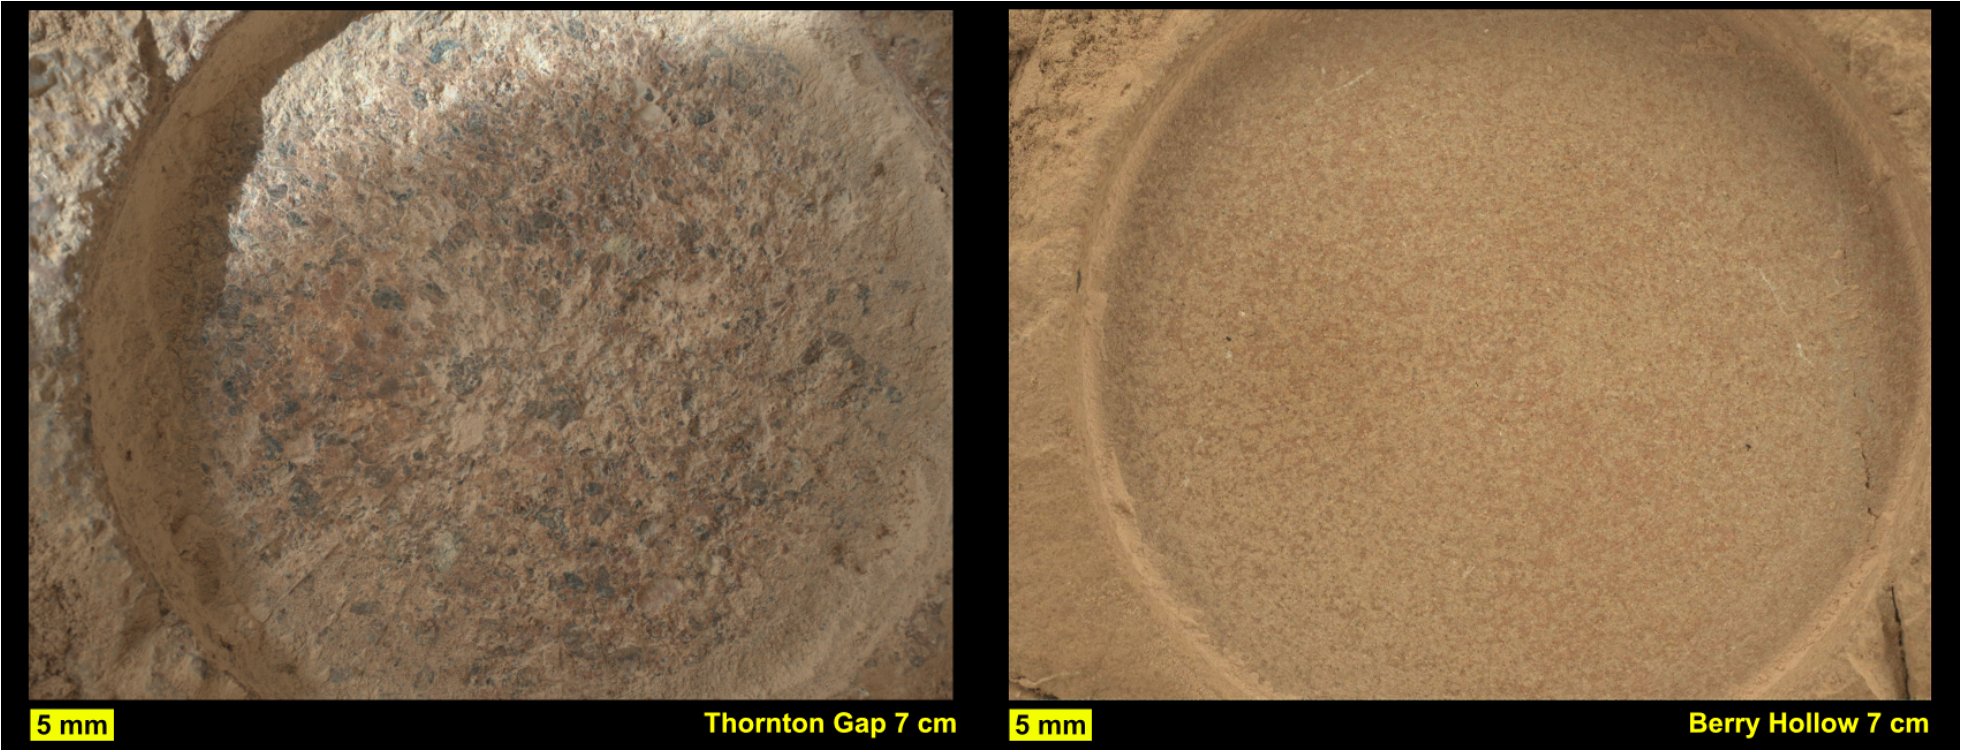

2 Abrasion Patches From Perseverance at Jezero Delta

This pair of images from NASA’s Perseverance shows close-up views of two rock types the rover investigated in the delta area of Mars’ Jezero Crater, which scientists consider one of the best places on the Red Planet to search for potential signs of ancient microbial life. The image on the left shows a circular patch Perseverance abraded on a rocky outcrop called “Skinner Ridge,” while the image on the right shows an abrasion patch on a rocky outcrop called “Wildcat Ridge.” Under each image is the abrasion patch’s name the mission team has provided them for identification purposes.

Perseverance grinds circular patches into rocks so its science instruments can analyze the rocks’ composition. The images were taken by the WATSON (Wide Angle Topographic Sensor for Operations and eNgineering) camera on the SHERLOC (Scanning Habitable Environments with Raman & Luminescence for Organics & Chemicals) instrument on June 29 and July 21, 2022, the 482nd and 504th Martian days, or sols, of the mission. The camera that took these images, located at the end of Perseverance’s robotic arm, was about 3 inches (7 centimeters) away from each rock surface.

The Skinner Ridge rock is sandstone and composed of much larger grains than the Wildcat Ridge rock. The rock and mineral fragments at Skinner Ridge – which are the detritus of larger rocks – have a diversity of compositions and were transported by water from possibly hundreds of miles outside of Jezero Crater. The Wildcat Ridge rock is a more finely grained sedimentary rock, a sulfate-bearing mudstone. It has a more homogeneous composition than Skinner Ridge and appears to have formed in saltwater in the distant past, possibly as ancient lake water evaporated.

Scientists believe both rocks formed in, and preserve information about, potentially habitable environments in Mars’ ancient past. The verification of ancient life on the Red Planet carries an enormous burden of proof.

Perseverance collected rock samples beside these abrasion patches (see PIA24927 and PIA24929) and sealed them in ultra-clean sample tubes.

A key objective for Perseverance’s mission on Mars is astrobiology, including the search for signs of ancient microbial life. The rover will characterize the planet’s geology and past climate, pave the way for human exploration of the Red Planet, and be the first mission to collect and cache Martian rock and regolith (broken rock and dust).

Subsequent NASA missions, in cooperation with ESA (European Space Agency), would send spacecraft to Mars to collect these sealed samples from the surface and return them to Earth for in-depth analysis.

The Mars 2020 Perseverance mission is part of NASA’s Moon to Mars exploration approach, which includes Artemis missions to the Moon that will help prepare for human exploration of the Red Planet.

NASA’s Jet Propulsion Laboratory, which is managed for the agency by Caltech in Pasadena, California, built and manages operations of the Perseverance rover. WATSON was built by Malin Space Science Systems (MSSS) in San Diego and is operated jointly by MSSS and JPL.

Credit: NASA/JPL-Caltech/ASU/MSSS